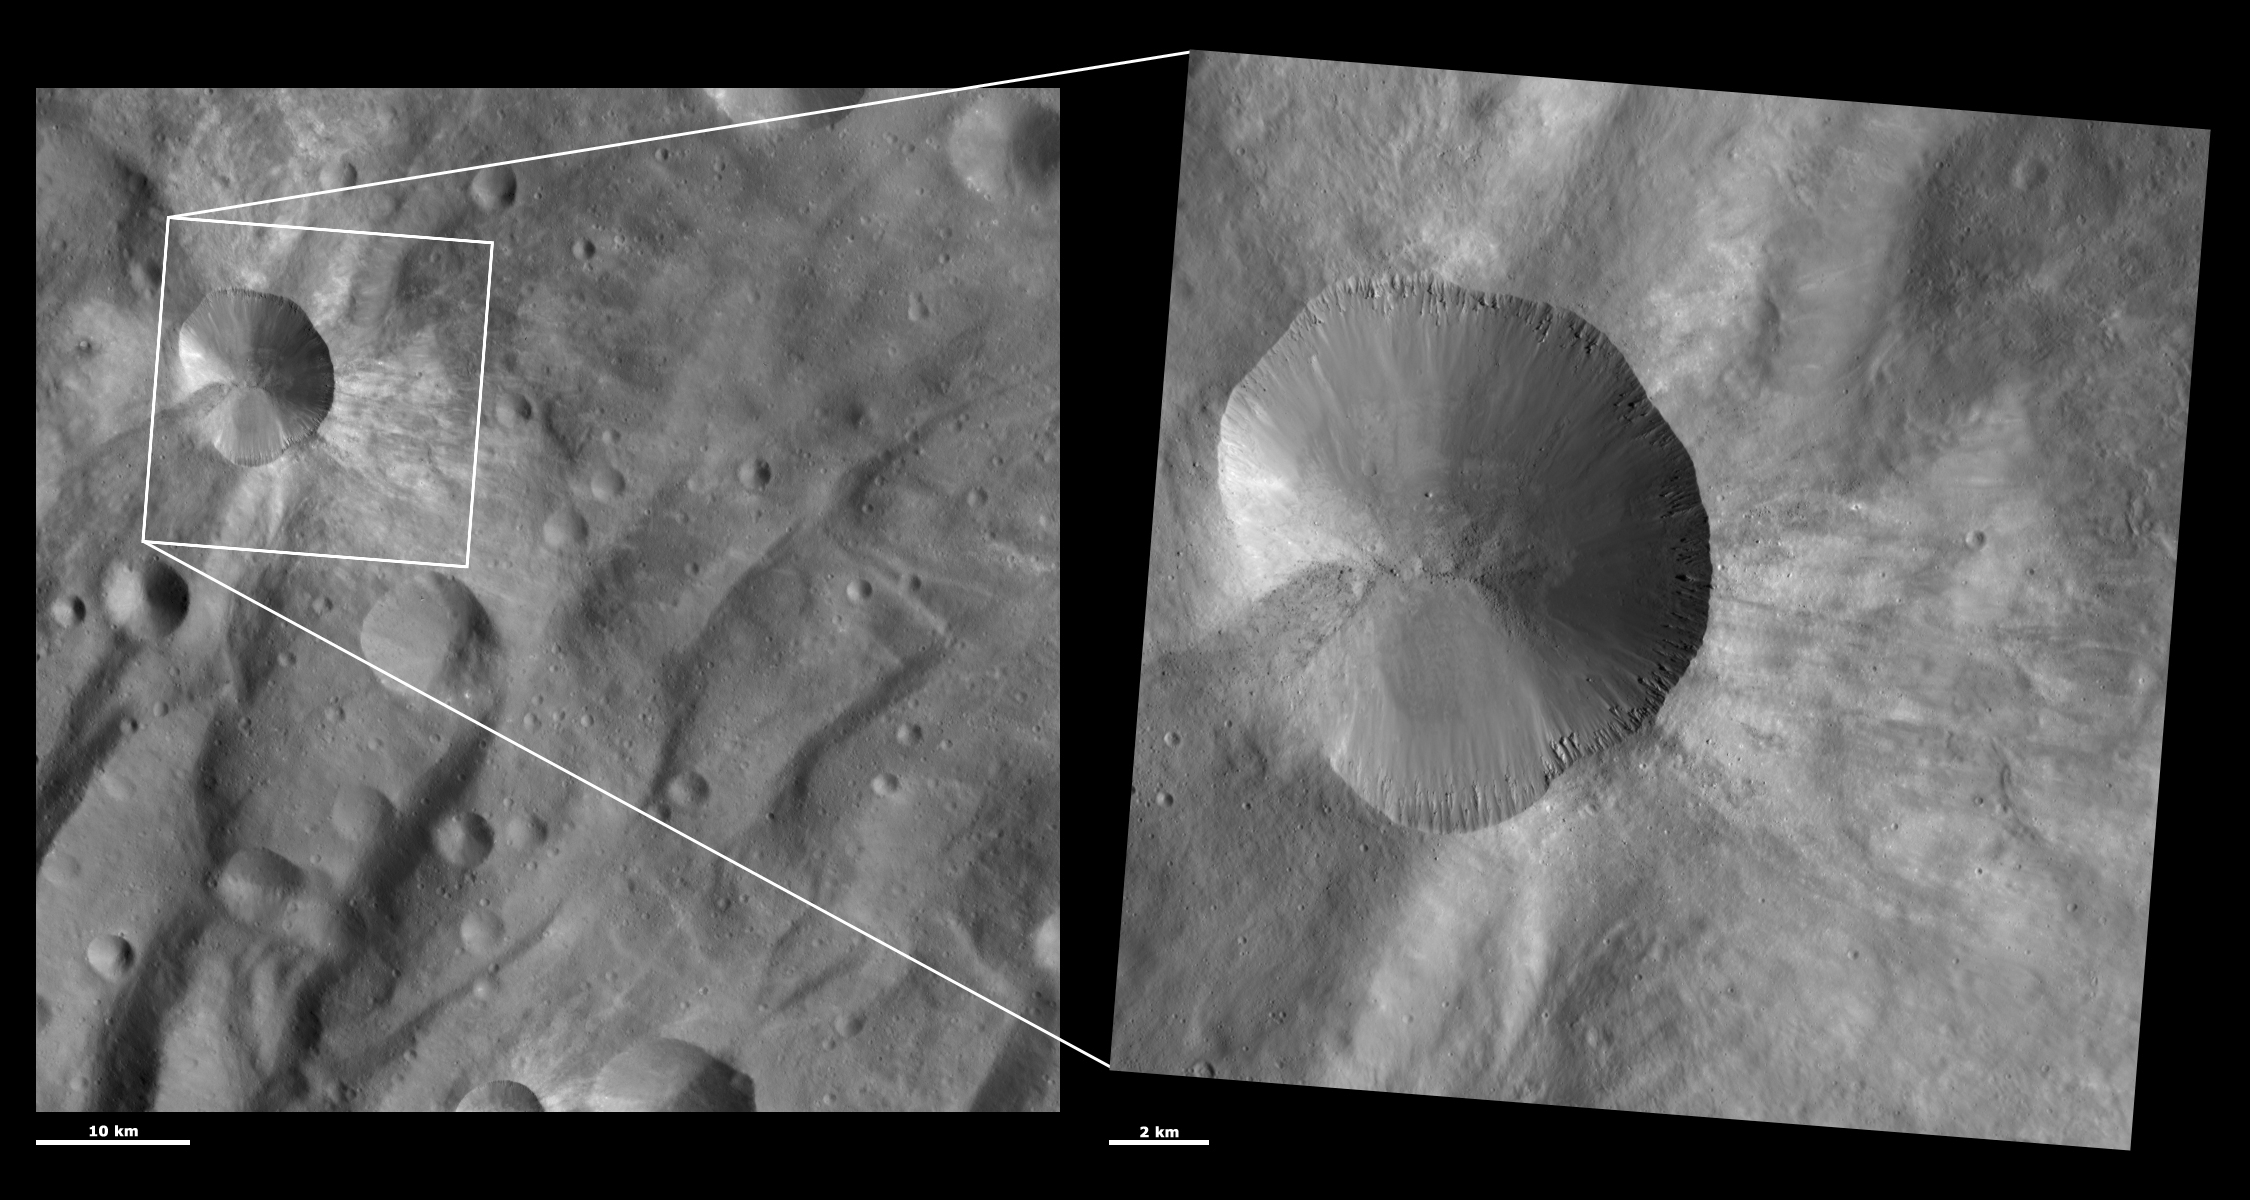

HAMO and LAMO Images of Canuleia Crater

These Dawn framing camera (FC) images of Vesta show Canuleia crater at both HAMO (high-altitude mapping orbit) and LAMO (low-altitude mapping orbit) resolutions. The left image is the HAMO image and the right image is the LAMO image. Canuleia is the large crater that dominates the LAMO image. The LAMO image is approximately 3 times better spatial resolution than the HAMO image. In images with higher spatial resolutions smaller objects can be better distinguished. The blocks of material slumping from Canuleia’s right rim can be seen much more clearly in the LAMO image than in the HAMO image. Also, tiny boulders in the bottom of Canuleia crater are resolved in the LAMO image. These boulders can be identified by the dark shadows they cast to the left. In the LAMO image boulders can also be resolved in the dark streak of material that runs across the left side of Canuleia and the area surrounding Canuleia. There is also more detail visible in the LAMO image of the intermingled dark and bright ejecta streaks surrounding Canuleia.

These images are located in Vesta’s Urbinia quadrangle, in Vesta’s southern hemisphere. NASA’s Dawn spacecraft obtained the left image with its framing camera on Oct. 27, 2011. This image was taken through the camera’s clear filter. The distance to the surface of Vesta is 700 kilometers (435 miles) and the image has a resolution of about 65 meters (213 feet) per pixel. This image was acquired during the HAMO (high-altitude mapping orbit) phase of the mission. NASA’s Dawn spacecraft obtained the right image with its framing camera on Dec. 29, 2011. This image was taken through the camera’s clear filter. The distance to the surface of Vesta is 272 kilometers (169 miles) and the image has a resolution of about 20 meters (66 feet) per pixel. This image was acquired during the LAMO (low-altitude mapping orbit) phase of the mission.

The Dawn mission to Vesta and Ceres is managed by NASA’s Jet Propulsion Laboratory, a division of the California Institute of Technology in Pasadena, for NASA’s Science Mission Directorate, Washington D.C. UCLA is responsible for overall Dawn mission science. The Dawn framing cameras have been developed and built under the leadership of the Max Planck Institute for Solar System Research, Katlenburg-Lindau, Germany, with significant contributions by DLR German Aerospace Center, Institute of Planetary Research, Berlin, and in coordination with the Institute of Computer and Communication Network Engineering, Braunschweig. The framing camera project is funded by the Max Planck Society, DLR, and NASA/JPL.

Credit: NASA/JPL-Caltech/UCLA/MPS/DLR/IDA